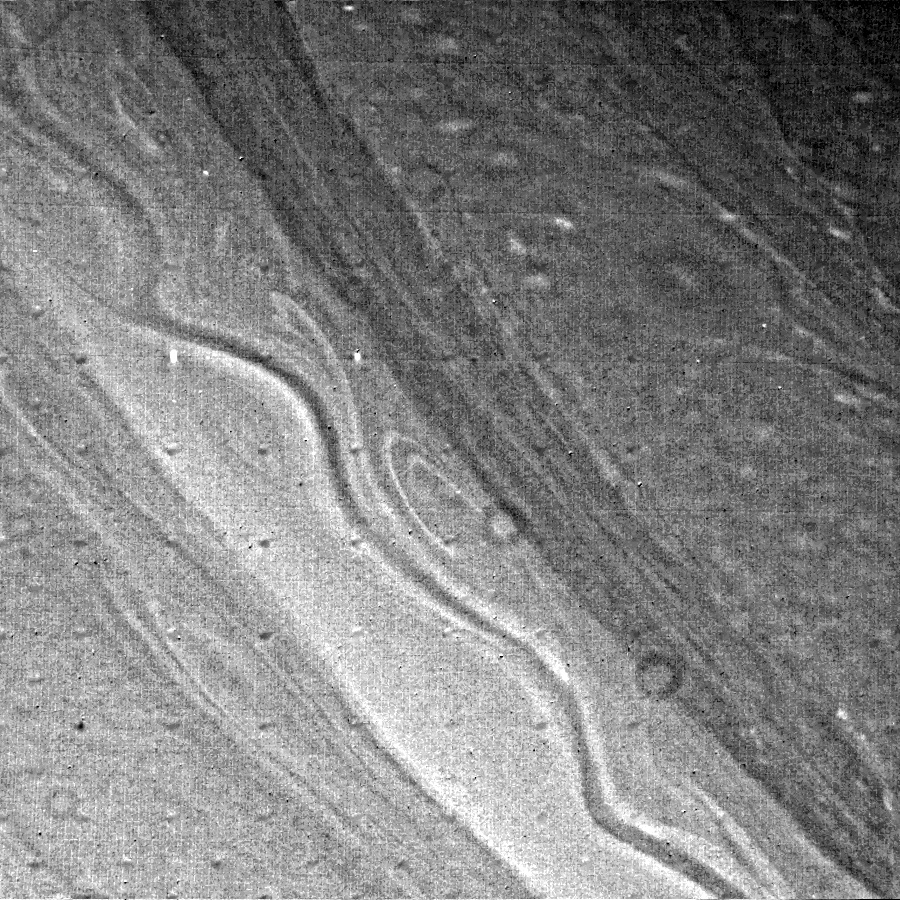

Saturn’s Ribbonlike Cloud Structure

The extensive ribbonlike cloud structure in Saturn’s atmosphere is visible in this Voyager 2 green-filter photograph, obtained Aug. 23 from a range of 2.5 million kilometers (1.6 million miles). Some Voyager scientists have interpreted the ribbon to be a large-scale atmospheric wave; it is believed to lie in a rapid eastward-moving jet stream. The presence of vortices adjacent to the ribbon itself will help scientists understand the relationship between such structures and the strong jet-streams present in Saturn’s atmosphere. The smallest features visible in this photograph measure about 50 km. (30 mi.) across. The Voyager project is managed for NASA by the Jet Propulsion Laboratory, Pasadena, Calif.

[Caption update June 25, 2012]
This wavy jetstream is strong and persistent. As of 2012, it no longer resembles a ribbon but it still flows eastward at 42 degrees north latitude (see PIA14916 and PIA14917). Scientists using data from the Cassini spacecraft observed for the first time how eddies, or rotating storms, accelerate this and other jets at two different altitudes on Saturn.

Credit: NASA/JPL